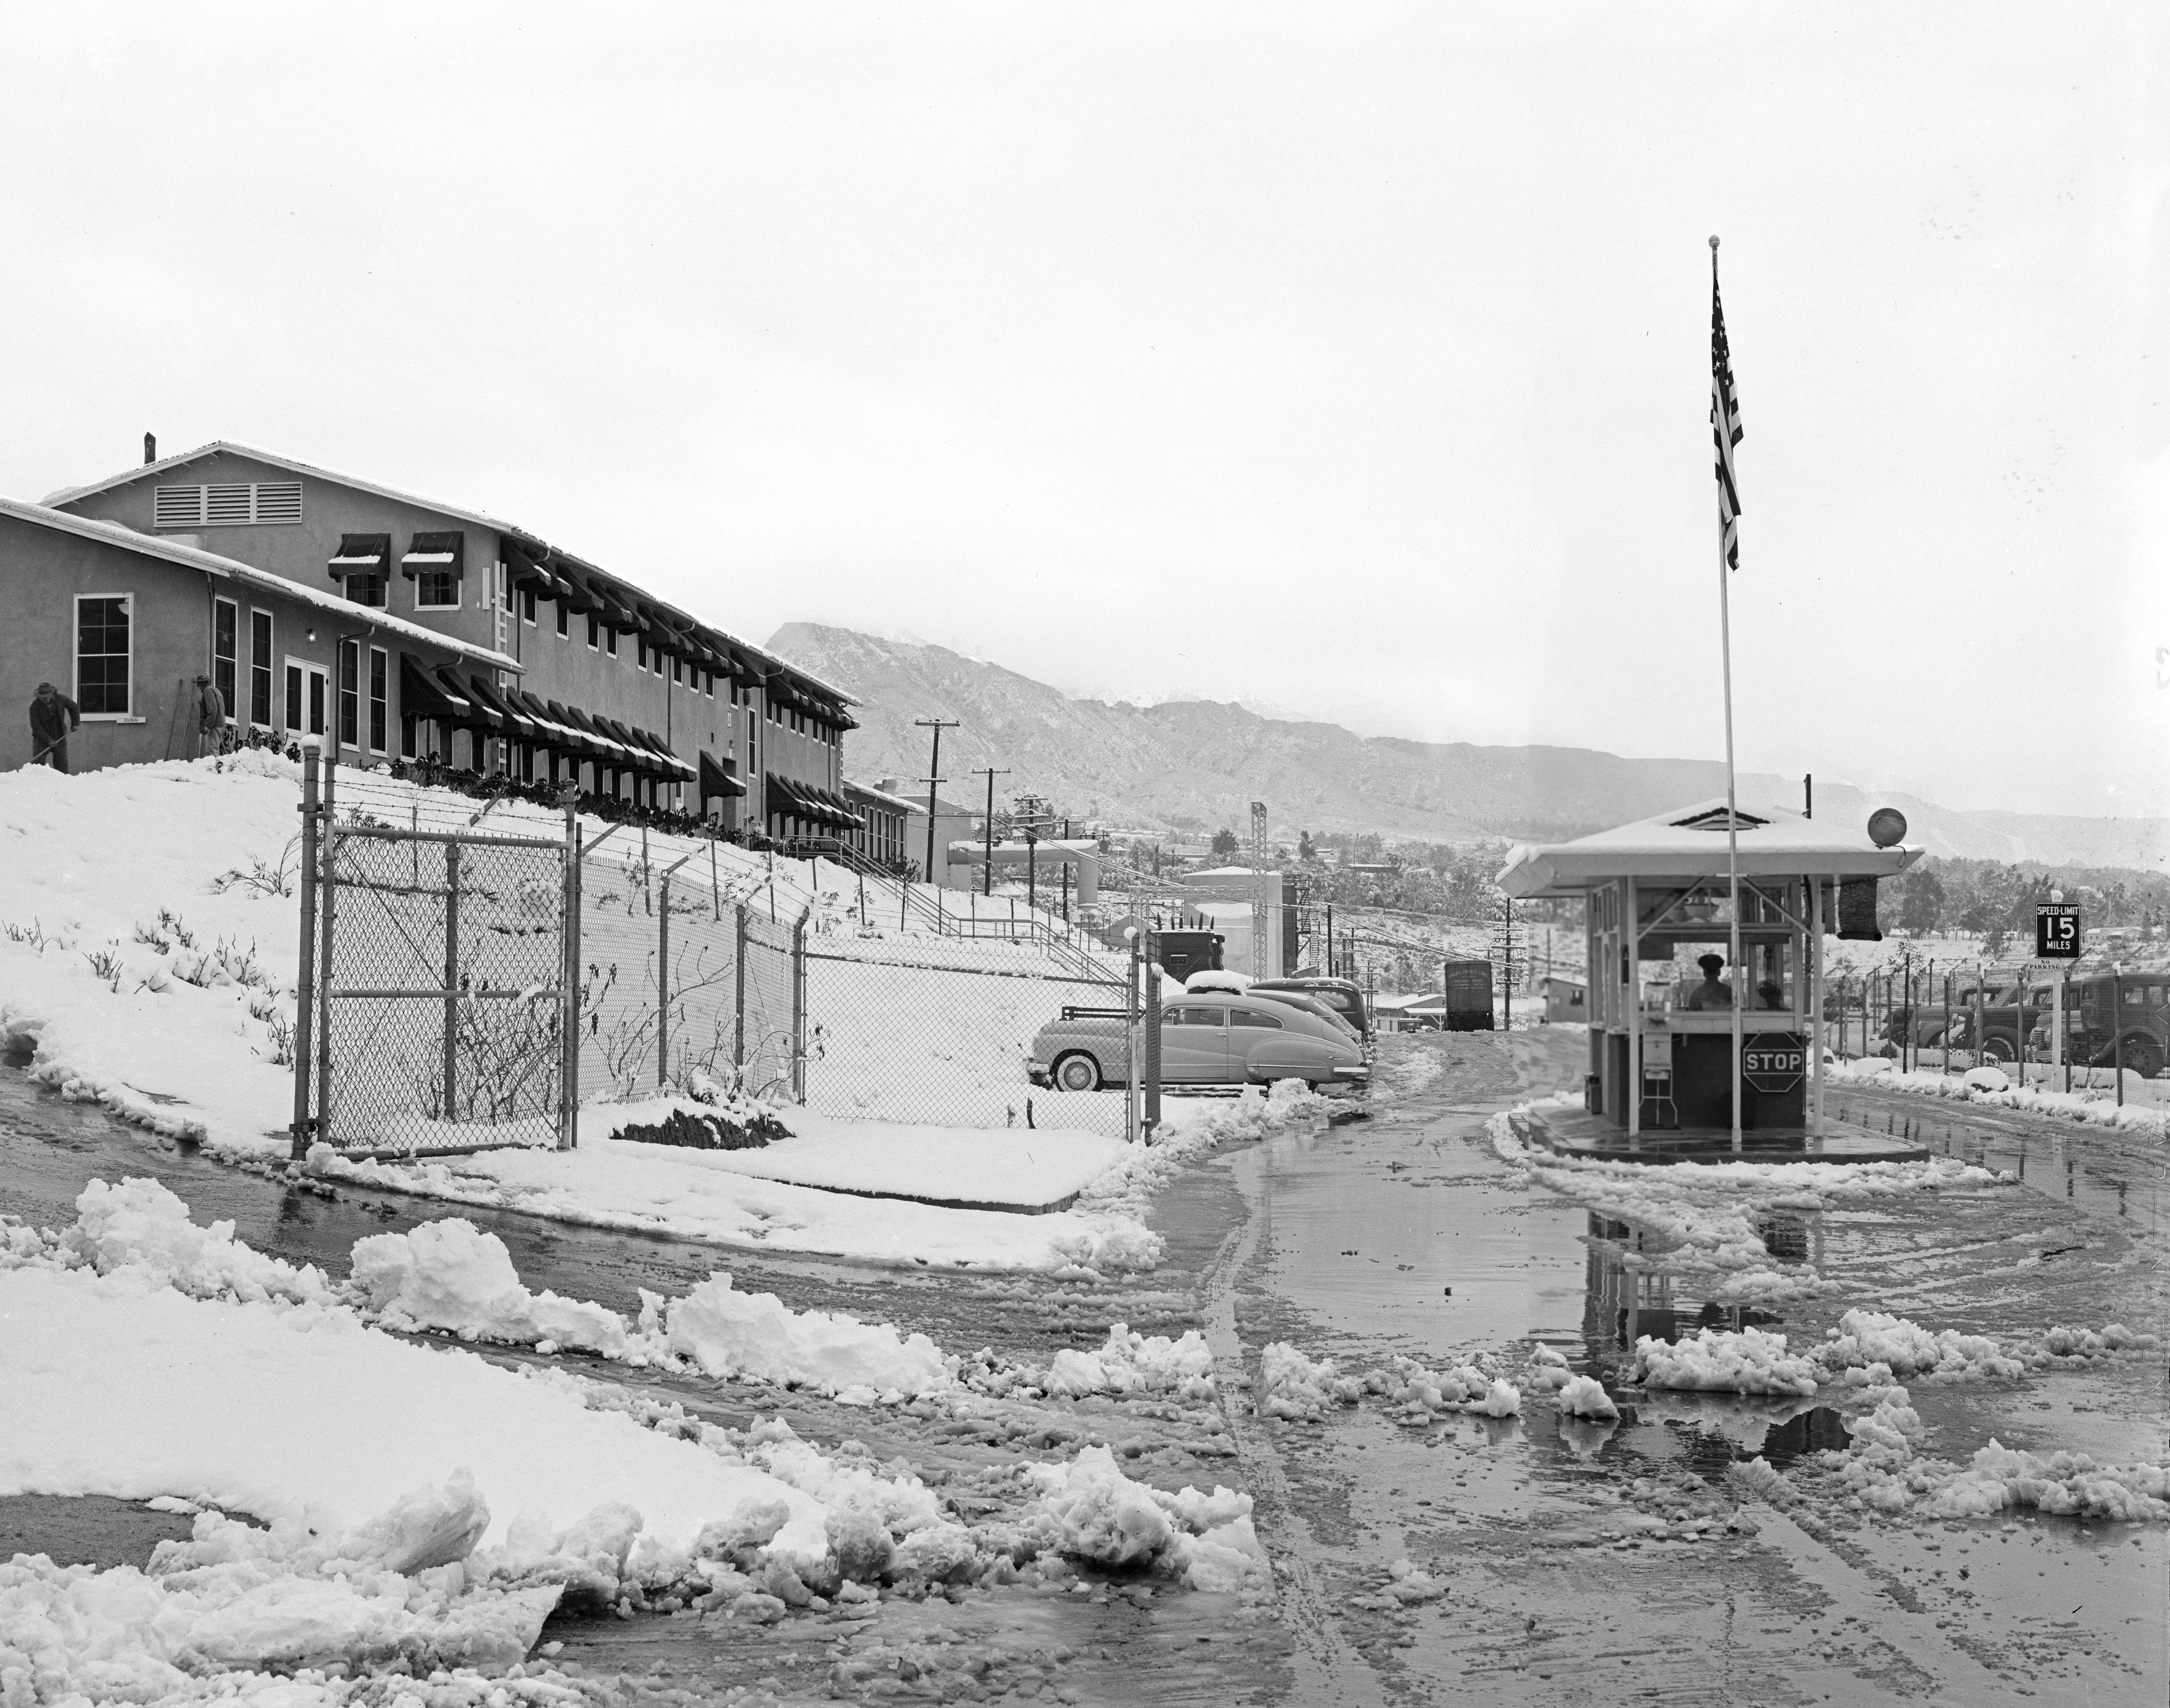

A Snowy Entrance

This archival image was released as part of a gallery comparing JPL’s past and present, commemorating the 80th anniversary of NASA’s Jet Propulsion Laboratory on Oct. 31, 2016.

This photograph from 1949 shows the main entrance gate to the Jet Propulsion Laboratory in Pasadena, California, after a snowstorm. To the left is JPL’s administration building at the time (Building 67). Building 67 is the Materials Research Building today. The Space Flight Operations Facility (Building 230), which houses JPL’s Mission Control, now stands over the parking area on the right. As the lab expanded, the main entrance gate moved farther south.

JPL is a division of the Caltech in Pasadena, California.

Credit: NASA/JPL-Caltech